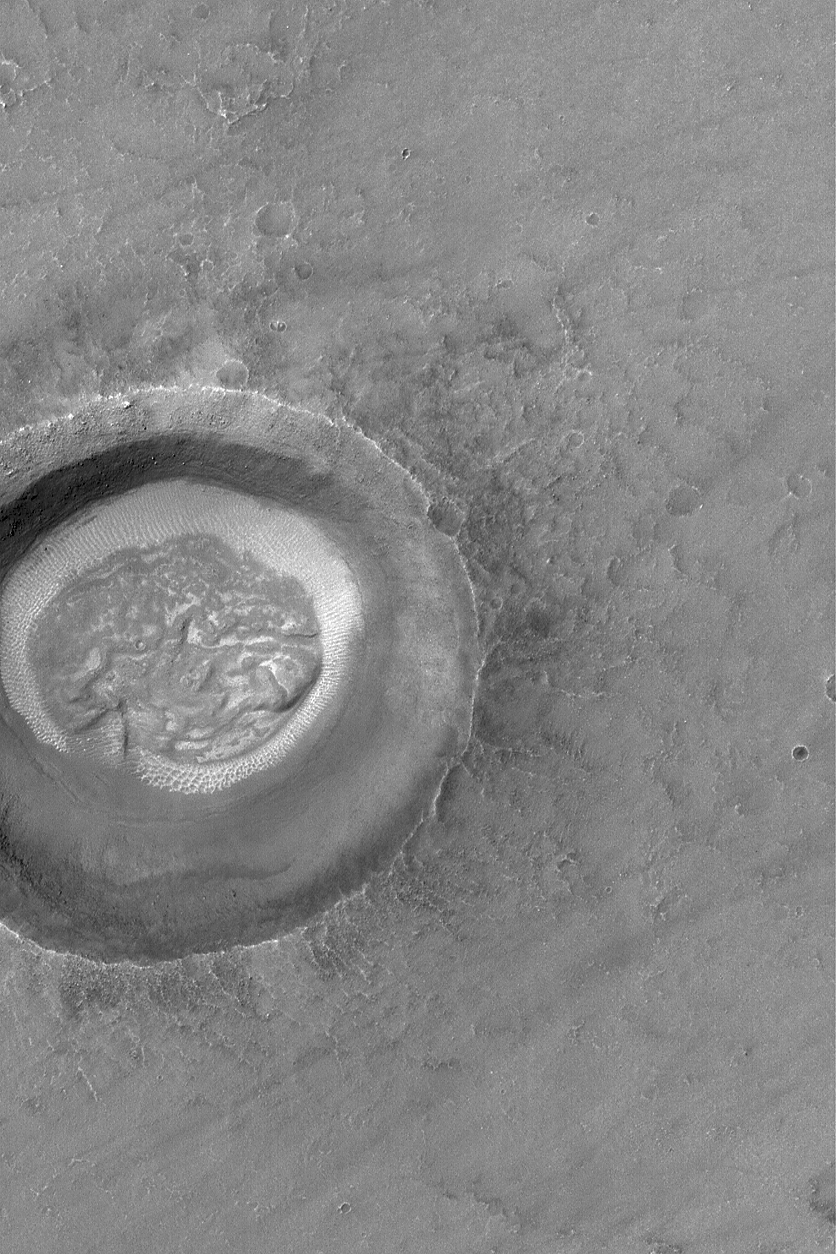

Martian “Brain”

5 May 2004
Most middle-latitude craters on Mars have strange landforms on their floors. Often, the floors have pitted and convoluted features that lack simple explanation. In this case, the central part of the crater floor shown in this 2004 Mars Global Surveyor (MGS) Mars Orbiter Camera (MOC) image bears some resemblance to the folded nature of a brain. Or not. It depends upon the “eye of the beholder,” perhaps. The light-toned “ring” around the “brain” feature is more easily explained–windblown ripples and dunes. The crater occurs near 33.1°S, 91.2°W, and is illuminated from the upper left. The picture covers an area about 3 km (1.9 mi) across.

Credit: NASA/JPL/Malin Space Science Systems